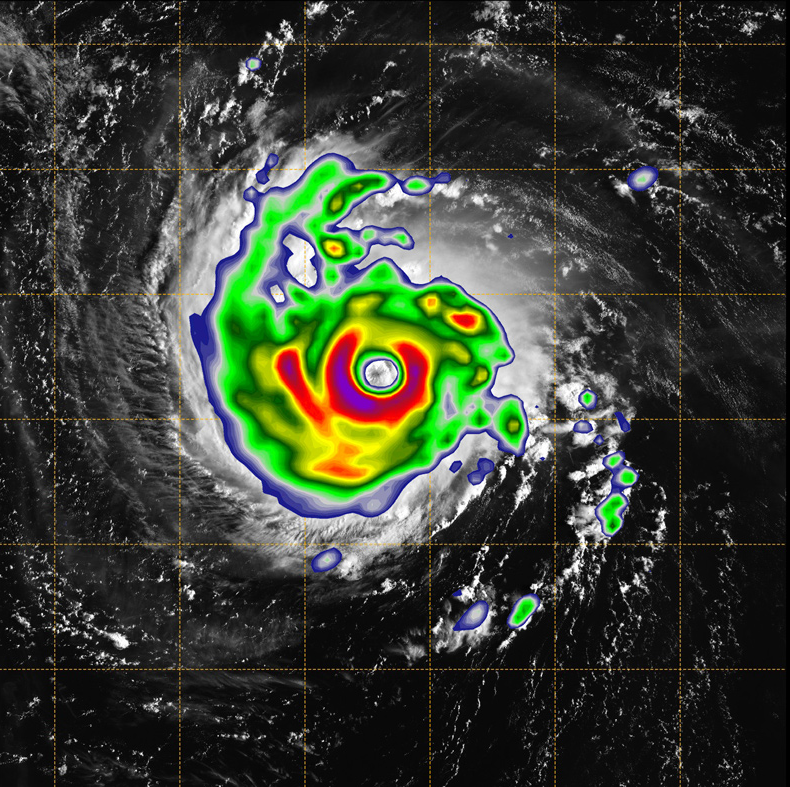

Hurricane Florence as Seen from a CubeSat

Click on animation for larger version

Figure 1

Figure 2

This animation combines the TEMPEST-D (Temporal Experiment for Storms and Tropical Systems Demonstration) data with a visual image of the storm from NOAA’s GOES (Geoweather Operational Environmental Satellite) weather satellite.

The brightly colored image taken by the small, experimental satellite TEMPEST-D (Temporal Experiment for Storms and Tropical Systems Demonstration) captures Hurricane Florence over the Atlantic Ocean on Sept. 11, 2018. A miniaturized microwave radiometer onboard TEMPEST-D reveals the eye of the storm surrounded by towering, intense rain bands. The green areas highlight the extent of the rain being produced by the storm, with the most intense rain shown in the yellow and red areas. The TEMPEST-D data is contrasted with a visible image of Florence taken by the GOES weather satellite, which shows the familiar cyclone-shaped clouds of the storm, but doesn’t reveal what’s inside.

TEMPEST-D is a technology demonstration mission led by Colorado State University and managed by NASA’s Jet Propulsion Laboratory (JPL) in Pasadena, California, in partnership with Blue Canyon Technologies and NASA’s Near Earth Network ground station operated by Wallops Flight Facility. The mission is sponsored by the NASA’s Earth Ventures program and managed by the Earth Science Technology Office (ESTO). The radiometer instrument was built by JPL and employs high-frequency microwave amplifier technology developed by Northrop Grumman Corp.

Credit: NASA/NOAA/Naval Research Laboratory Monterey/JPL-Caltech